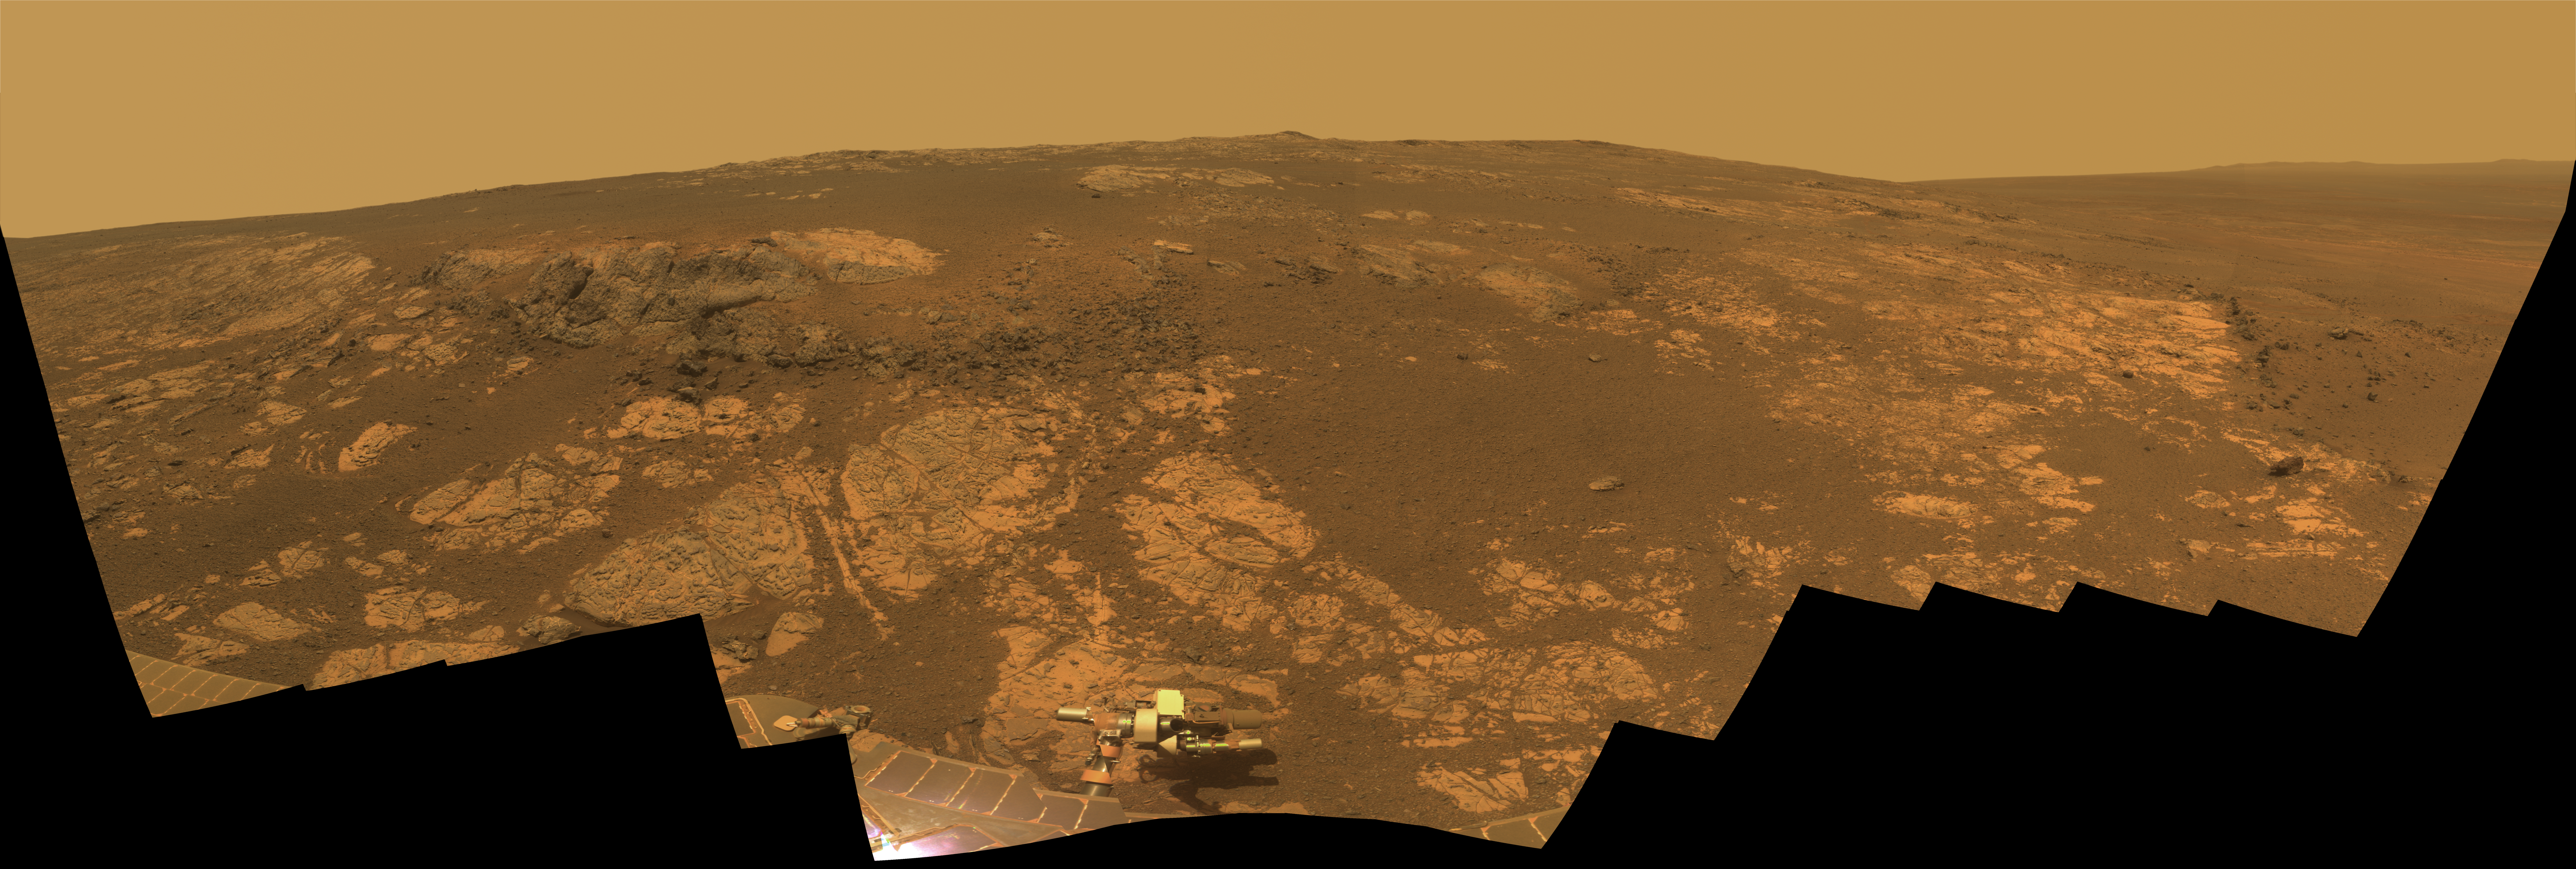

‘Matijevic Hill’ Panorama for Rover’s Ninth Anniversary

As NASA’s Mars Exploration Rover Opportunity neared the ninth anniversary of its landing on Mars, the rover was working in the ‘Matijevic Hill’ area seen in this view from Opportunity’s panoramic camera (Pancam). Opportunity landed Jan. 24, 2004, PST (Jan. 25 UTC). The landing site was about 12 miles (19 kilometers), straight-line distance, or about 22 miles (35.5 kilometers) driving-route distance, from this location on the western rim of Endeavour Crater.

Matijevic Hill is an area within the “Cape York” segment of Endeavour’s rim where clay minerals have been detected from orbit. This view is centered northwestward, toward the crest of Cape York. It extends more than 210 degrees from left to right. The field of view encompasses most of the terrain traversed by Opportunity during a “walkabout” in October and November 2012 to scout which features to spend time examining more intensely. Two of the features investigated at Matijevic Hill are “Copper Cliff,” the dark outcrop in the left center of the image, and “Whitewater Lake,” the bright outcrop on the far right.

Opportunity’s Pancam took the component images for this mosaic during the period from the mission’s 3,137th Martian day, or sol, (Nov. 19, 2012) through Sol 3150 (Dec. 3, 2012).

The image combines exposures taken through Pancam filters centered on wavelengths of 753 nanometers (near-infrared), 535 nanometers (green) and 432 nanometers (violet). The view is presented in approximate true color. This “natural color” is the rover team’s best estimate of what the scene would look like if humans were there and able to see it with their own eyes.

JPL, a division of the California Institute of Technology in Pasadena, manages the Mars Exploration Rover Project for NASA’s Science Mission Directorate, Washington.

Credit: NASA/JPL-Caltech/Cornell/Arizona State Univ.